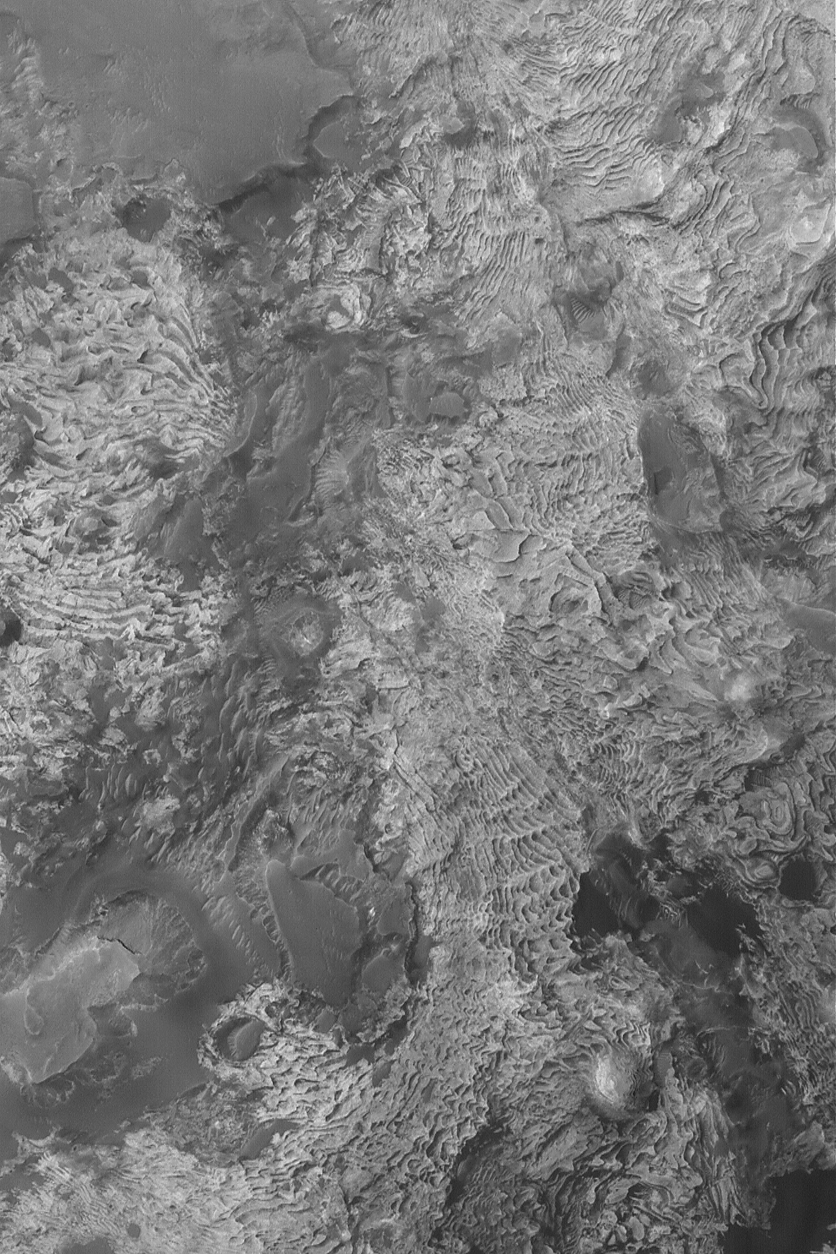

Sedimentary Rock Outcrops

16 August 2004
This Mars Global Surveyor (MGS) Mars Orbiter Camera (MOC) image shows eroded layered rock outcrops in a crater north of Meridiani Planum near 2.7°N, 359.1°W. The dozens and dozens of sedimentary rock layers of repeated thickness and similar physical properties at this location suggest that they may have been deposited in a lacustrine (lake) setting. The crater in which these layers occur may once have been completely filled and buried, as is the case for many craters in the Sinus Meridiani region. This image covers an area about 3 km (1.9 mi) across; sunlight illuminates the scene from the left.

Credit: NASA/JPL/Malin Space Science Systems